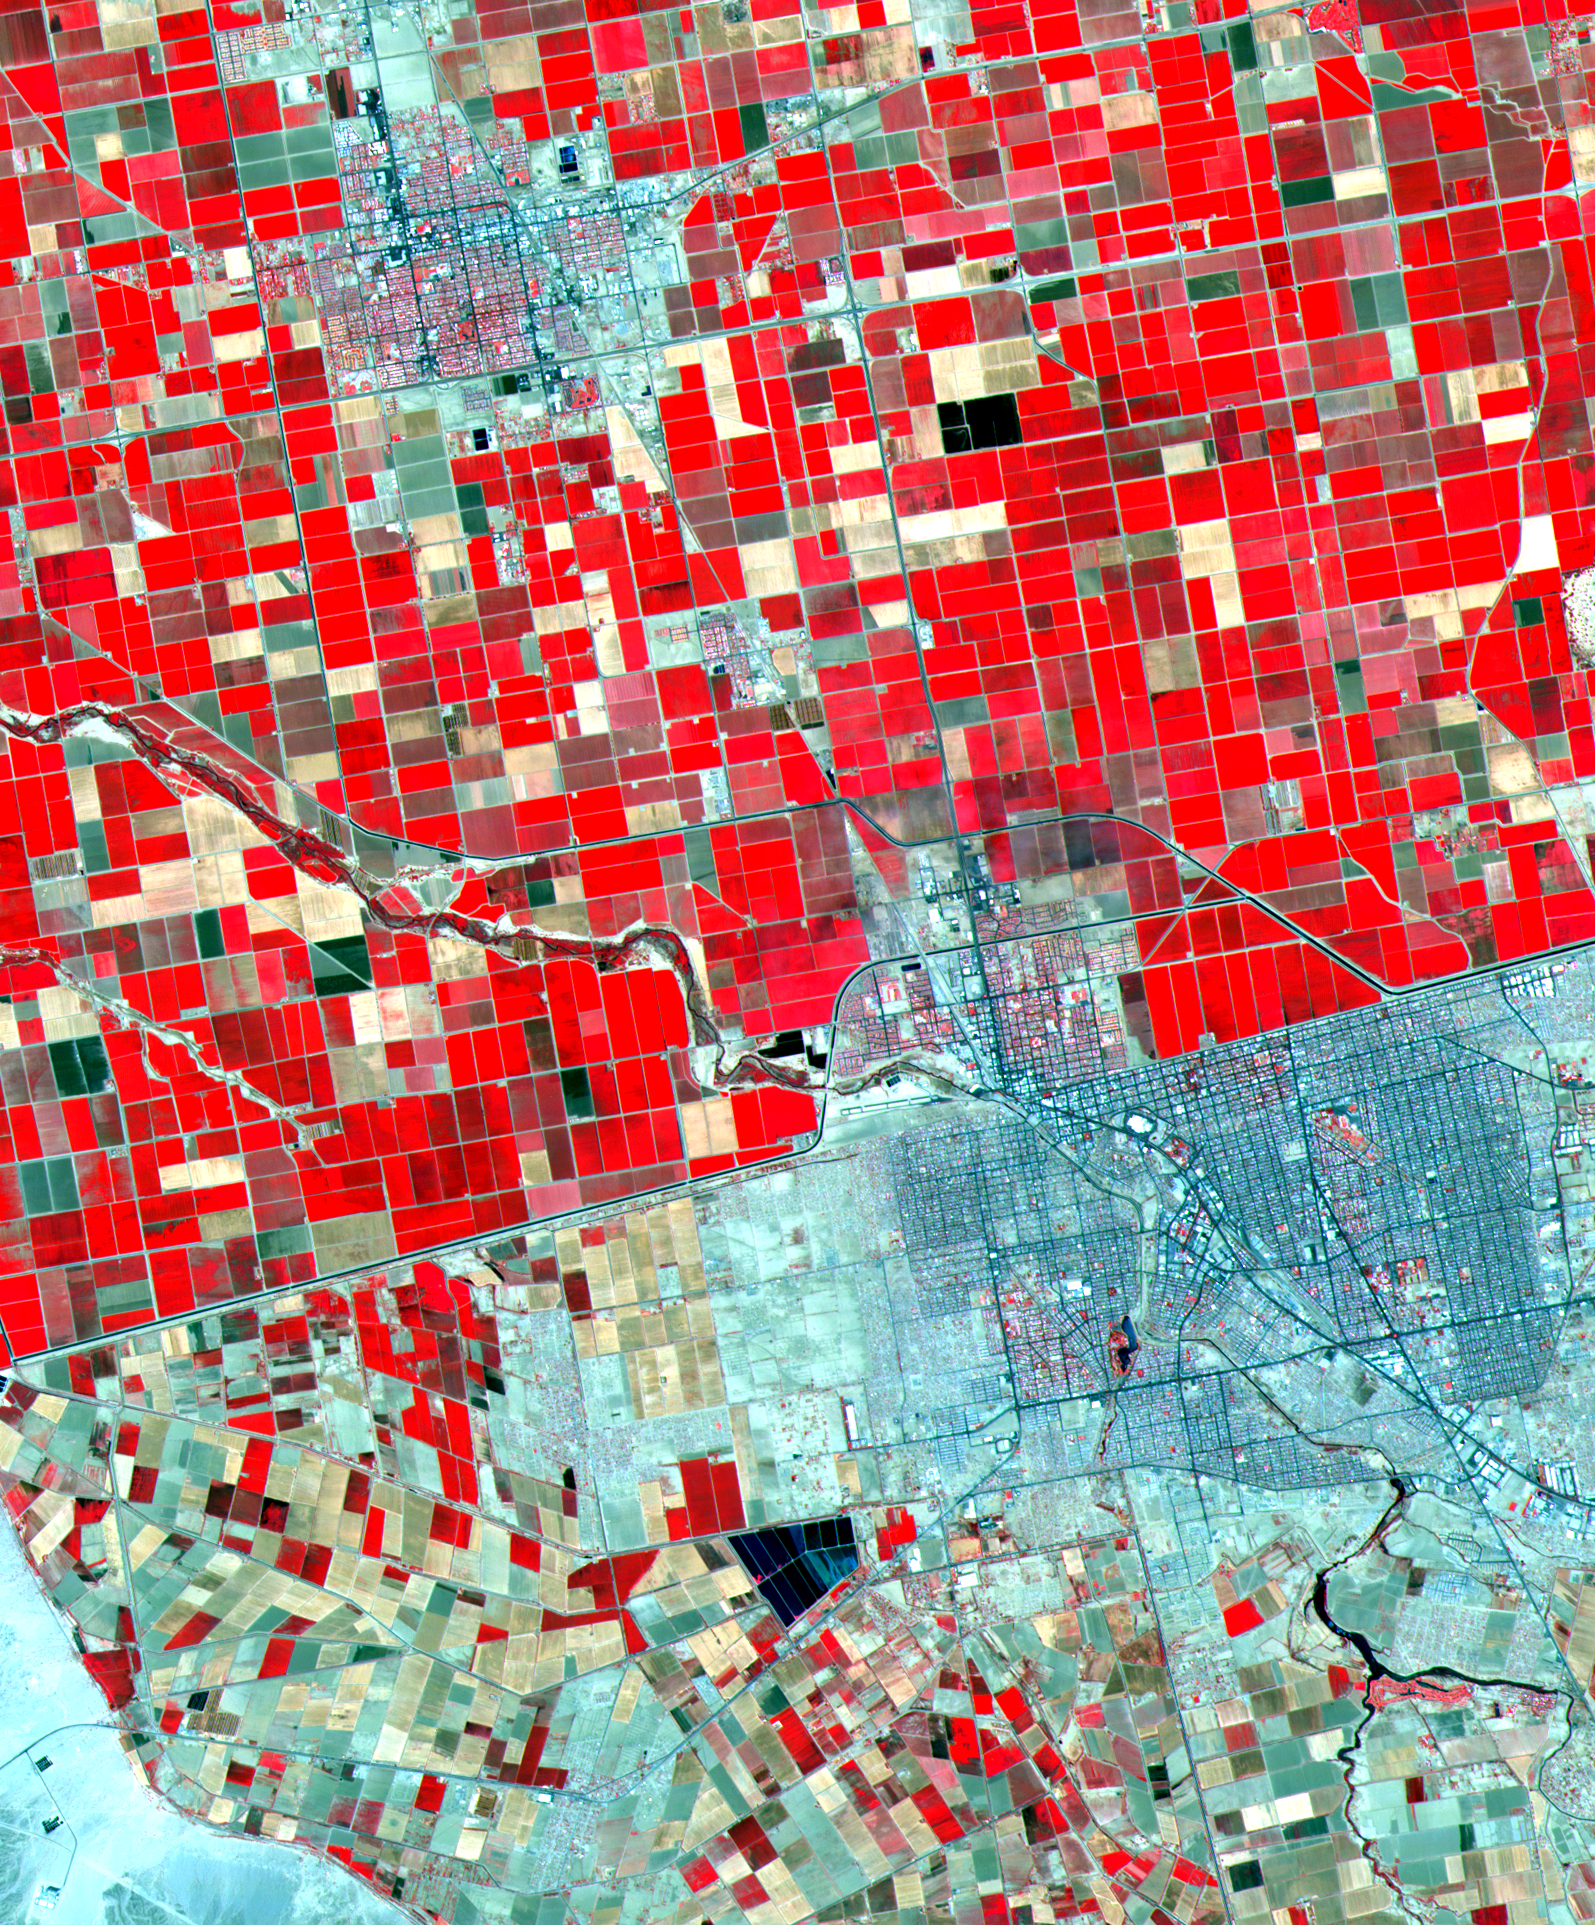

ASTER Mexicali

Dramatic differences in land use patterns are highlighted in this image of the U.S.-Mexico border. Lush, regularly gridded agricultural fields on the U.S. side contrast with the more barren fields of Mexico. This June 12, 2000, sub-scene combines visible and near infrared bands, displaying vegetation in red. The town of Mexicali-Calexico spans the border in the middle of the image; El Centro, California, is in the upper left. Watered by canals fed from the Colorado River, California’s Imperial Valley is one of the country’s major fruit and vegetable producers. This image covers an area 24 kilometers (15 miles) wide and 30 kilometers (19 miles) long in three bands of the reflected visible and infrared wavelength region.

Advanced Spaceborne Thermal Emission and Reflection Radiometer (ASTER) is one of five Earth-observing instruments launched December 18, 1999, on NASA’s Terra satellite. The instrument was built by Japan’s Ministry of International Trade and Industry. A joint U.S./Japan science team is responsible for validation and calibration of the instrument and the data products. Dr. Anne Kahle at NASA’s Jet Propulsion Laboratory, Pasadena, California, is the U.S. science team leader; Moshe Pniel of JPL is the project manager. ASTER is the only high-resolution imaging sensor on Terra. The primary goal of the ASTER mission is to obtain high-resolution image data in 14 channels over the entire land surface, as well as black and white stereo images. With revisit time of between 4 and 16 days, ASTER will provide the capability for repeat coverage of changing areas on Earth’s surface. Advanced Spaceborne Thermal Emission and Reflection Radiometer (ASTER) is one of five Earth-observing instruments launched December 18, 1999, on NASA’s Terra satellite. The instrument was built by Japan’s Ministry of International Trade and Industry. A joint U.S./Japan science team is responsible for validation and calibration of the instrument and the data products. Dr. Anne Kahle at NASA’s Jet Propulsion Laboratory, Pasadena, California, is the U.S. science team leader; Moshe Pniel of JPL is the project manager. ASTER is the only high-resolution imaging sensor on Terra. The primary goal of the ASTER mission is to obtain high-resolution image data in 14 channels over the entire land surface, as well as black and white stereo images. With revisit time of between 4 and 16 days, ASTER will provide the capability for repeat coverage of changing areas on Earth’s surface.

The broad spectral coverage and high spectral resolution of ASTER will provide scientists in numerous disciplines with critical information for surface mapping and monitoring dynamic conditions and temporal change. Examples of applications include monitoring glacial advances and retreats, potentially active volcanoes, thermal pollution, and coral reef degradation; identifying crop stress; determining cloud morphology and physical properties; evaluating wetlands; mapping surface temperature of soils and geology; and measuring surface heat balance.

Credit: NASA/GSFC/METI/ERSDAC/JAROS, and U.S./Japan ASTER Science Team